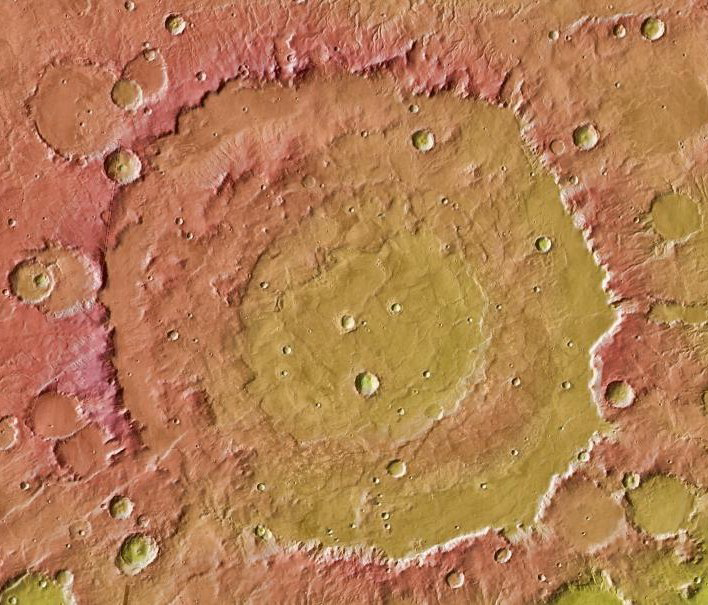

Nature’s Drilling Exposes Deeply Buried Minerals

Figure 1

This image shows the context for orbital observations of exposed rocks that had been buried an estimated 5 kilometers (3 miles) deep on Mars. It covers an area about 560 kilometers (350 miles) across, dominated by the Huygens crater, which is about the size of Wisconsin.

The impact that excavated Huygens lifted material from far underground and piled some of it in the crater’s rim. At about the 10 o’clock position around the rim of Huygens lies an unnamed crater about 35 kilometers (22 miles) in diameter that has punched into the uplifted rim material and exposed rocks containing carbonate minerals (Figure 1). The minerals were identified by observations with the Compact Reconnaissance Imaging Spectrometer for Mars on NASA’s Mars Reconnaissance Orbiter.

North is toward the top of this image, which is centered at 14 degrees south latitude, 304.4 degrees west longitude.

The image combines topographical information from the Mars Orbiter Laser Altimeter instrument on NASA’s Mars Global Surveyor with daytime infrared imaging by the Thermal Emission Imaging System camera on NASA’s Mars Odyssey orbiter.

The Thermal Emission Imaging System was developed by Arizona State University, Tempe, in collaboration with Raytheon Santa Barbara Remote Sensing and is operated by a team based at ASU. NASA’s Jet Propulsion Laboratory, a division of the California Institute of Technology in Pasadena, manages the Mars Odyssey mission for the NASA Science Mission Directorate, Washington. Lockheed Martin Space Systems, Denver, is NASA’s industry partner for the mission and built the spacecraft.

Credit: NASA/JPL-Caltech/Arizona State Univ.